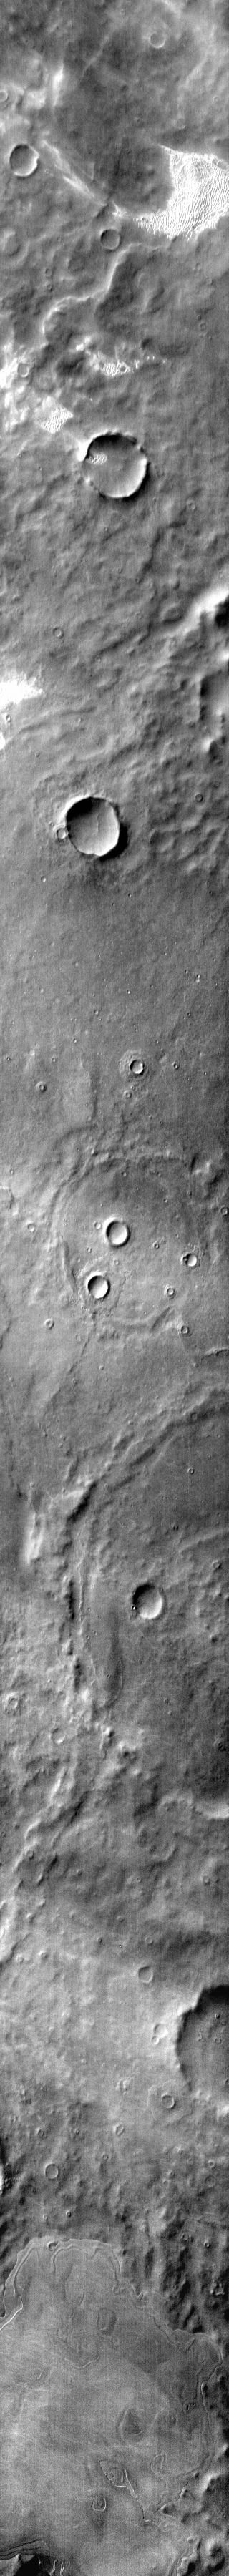

Dunes in IR

Several areas of dunes are located on the plains of Terra Cimmeria. The dunes appear bright in the daytime infrared due the warmer temperatures than the surrounding plains.

Image information: IR instrument. Latitude -65.8N, Longitude 156.3E. 112 meter/pixel resolution.

Please see the THEMIS Data Citation Note for details on crediting THEMIS images.

Note: this THEMIS visual image has not been radiometrically nor geometrically calibrated for this preliminary release. An empirical correction has been performed to remove instrumental effects. A linear shift has been applied in the cross-track and down-track direction to approximate spacecraft and planetary motion. Fully calibrated and geometrically projected images will be released through the Planetary Data System in accordance with Project policies at a later time.

NASA’s Jet Propulsion Laboratory manages the 2001 Mars Odyssey mission for NASA’s Office of Space Science, Washington, D.C. The Thermal Emission Imaging System (THEMIS) was developed by Arizona State University, Tempe, in collaboration with Raytheon Santa Barbara Remote Sensing. The THEMIS investigation is led by Dr. Philip Christensen at Arizona State University. Lockheed Martin Astronautics, Denver, is the prime contractor for the Odyssey project, and developed and built the orbiter. Mission operations are conducted jointly from Lockheed Martin and from JPL, a division of the California Institute of Technology in Pasadena.

Credit: NASA/JPL/ASU